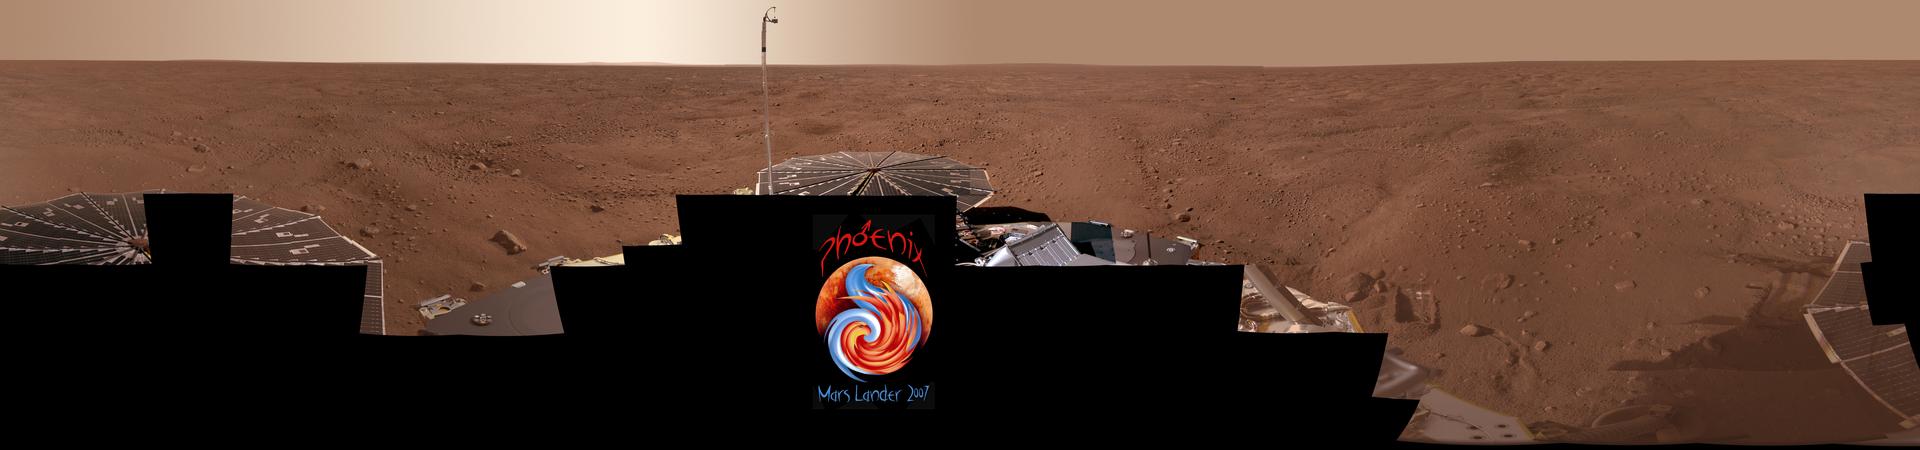

Full-Circle Color Panorama of Phoenix Landing Site on Northern Mars

Mission Success Pan

This view combines more than 400 images taken during the first several weeks after NASA’s Phoenix Mars Lander arrived on an arctic plain at 68.22 degrees north latitude, 234.25 degrees east longitude on Mars.

The movie makes a slow tour around highlights of the image.

The full-circle panorama in approximately true color shows the polygonal patterning of ground at the landing area, similar to patterns in permafrost areas on Earth. The center of the image is the westward part of the scene. Trenches where Phoenix’s robotic arm has been exposing subsurface material are visible in the right half of the image. The spacecraft’s meteorology mast, topped by the telltale wind gauge, extends into the sky portion of the panorama.

This view comprises more than 100 different camera pointings, with images taken through three different filters at each pointing. It is presented here as a cylindrical projection.

The Phoenix Mission is led by the University of Arizona, Tucson, on behalf of NASA. Project management of the mission is by NASA’s Jet Propulsion Laboratory, Pasadena, Calif. Spacecraft development is by Lockheed Martin Space Systems, Denver.

Photojournal Note: As planned, the Phoenix lander, which landed May 25, 2008 23:53 UTC, ended communications in November 2008, about six months after landing, when its solar panels ceased operating in the dark Martian winter.

Credit: NASA/JPL-Caltech/University Arizona/Texas A&M University